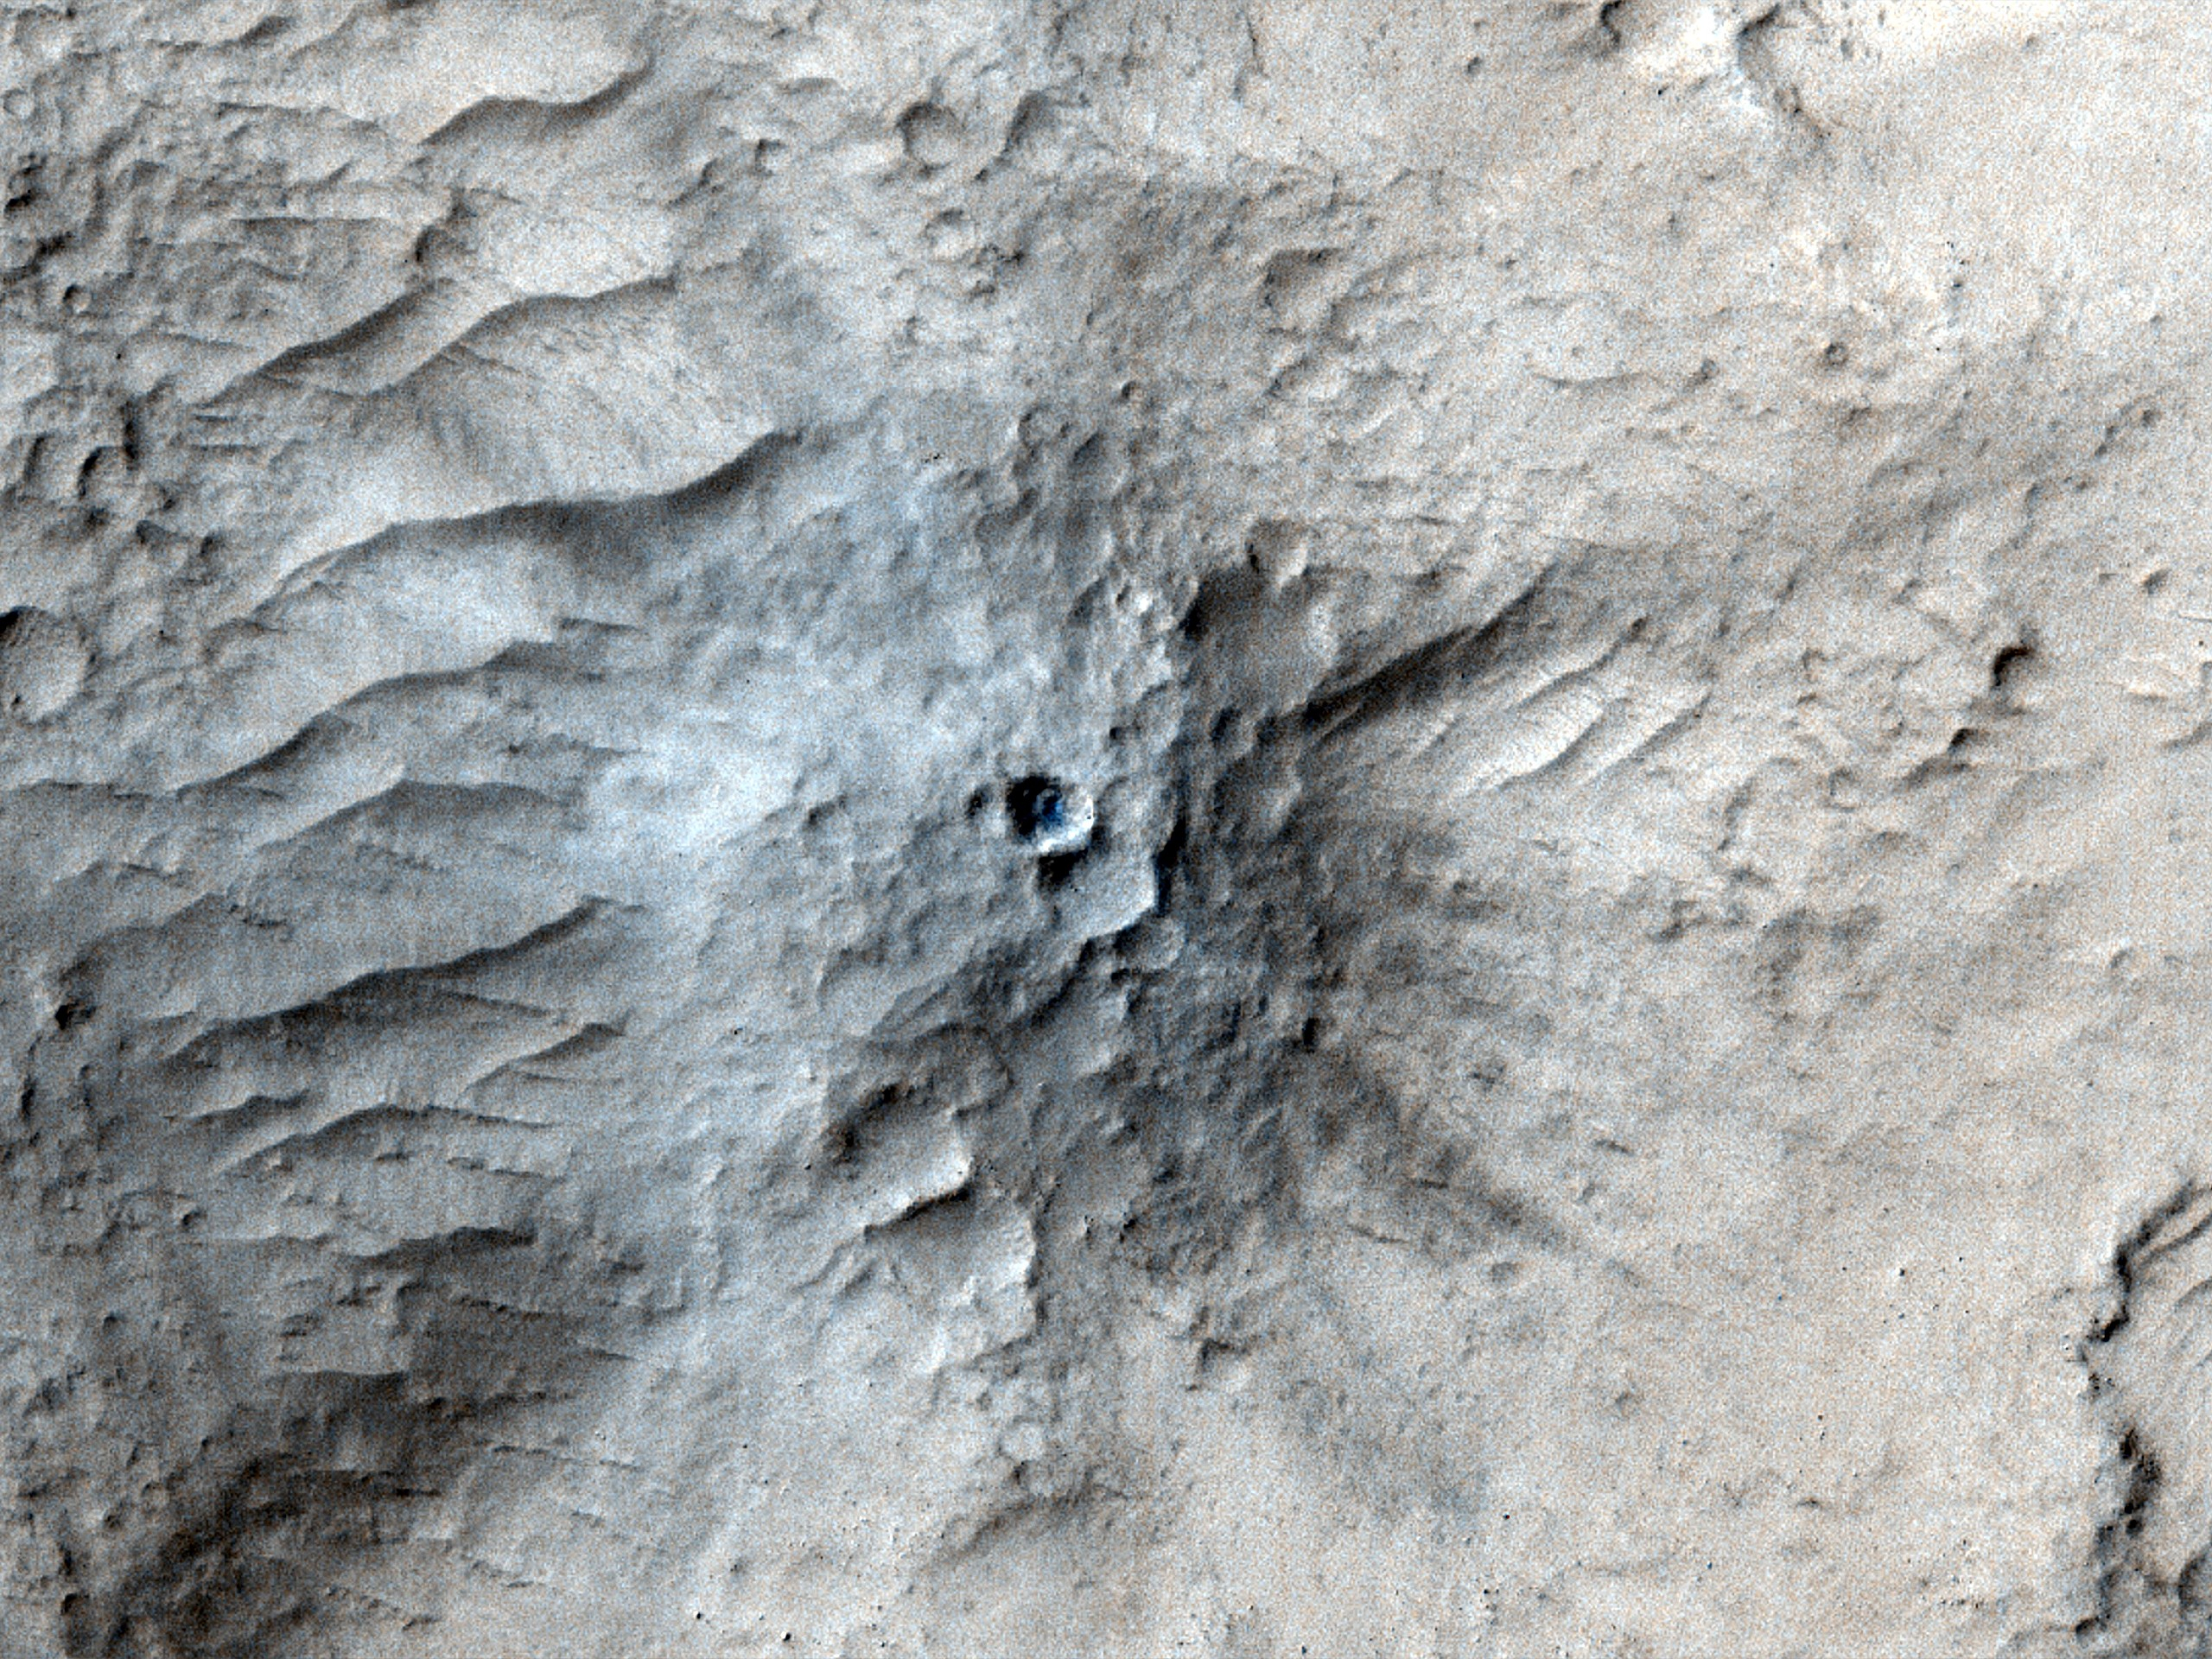

HiRISE Views Impact Crater Matching InSight’s Seismic Data

NASA’s Mars Reconnaissance Orbiter used its High-Resolution Imaging Science Experiment (HiRISE) camera to capture this impact crater in Cerberus Fossae, a seismically active region of the Red Planet, on March 4, 2021. Scientists matched the crater’s appearance on the surface with a quake detected by NASA’s InSight lander, which was about 1,000 miles (1,640 kilometers) away. The crater is estimated to be about 71 feet (21.5 meters) in diameter.

Most of the impacts detected by InSight, which was retired in 2022 after operating for more than four years, were thought to send their seismic signals through the Martian crust. But scientists concluded the energy from this impact traveled through the planet’s mantle, much deeper than expected, after studying the location of the impact crater and seismic signals linked to it. Because of this finding, models of the composition and structure of the inner planet will have to be reassessed.

This impact crater, along with others covered in a pair of papers published in Geophysical Research Letters in February 2025, was found with help from a machine learning algorithm developed at NASA’s Jet Propulsion Laboratory in Southern California. The algorithm searched through tens of thousands of images captured by MRO’s Context Camera in a matter of days, detecting 123 potential craters that may have occurred at the same time InSight was recording data. Traditional methods, in which human scientists carefully peer over images pixel by pixel, would have taken years of work to find these matches.

Human scientists still had to narrow down the pool of candidate craters to 49 that matched InSight’s quake data. After discovering this impact, scientists commanding MRO to take more detailed imagery with HiRISE.

The University of Arizona, in Tucson, operates HiRISE, which was built by BAE Systems in Boulder, Colorado. JPL, a division of Caltech in Pasadena, California, manages the Mars Reconnaissance Orbiter Project for NASA’s Science Mission Directorate in Washington.

JPL managed InSight for NASA’s Science Mission Directorate. InSight was part of NASA’s Discovery Program, managed by the agency’s Marshall Space Flight Center in Huntsville, Alabama. Lockheed Martin Space in Denver built the InSight spacecraft, including its cruise stage and lander, and supported spacecraft operations for the mission.

A number of European partners, including France’s Centre National d’Études Spatiales (CNES) and the German Aerospace Center (DLR), are supporting the InSight mission. CNES provided the Seismic Experiment for Interior Structure (SEIS) instrument to NASA, with the principal investigator at IPGP (Institut de Physique du Globe de Paris). Significant contributions for SEIS came from IPGP; the Max Planck Institute for Solar System Research (MPS) in Germany; the Swiss Federal Institute of Technology (ETH Zurich) in Switzerland; Imperial College London and Oxford University in the United Kingdom; and JPL. DLR provided the Heat Flow and Physical Properties Package (HP3) instrument, with significant contributions from the Space Research Center (CBK) of the Polish Academy of Sciences and Astronika in Poland. Spain’s Centro de Astrobiología (CAB) supplied the temperature and wind sensors.

Credit: NASA/JPL-Caltech/University of Arizona